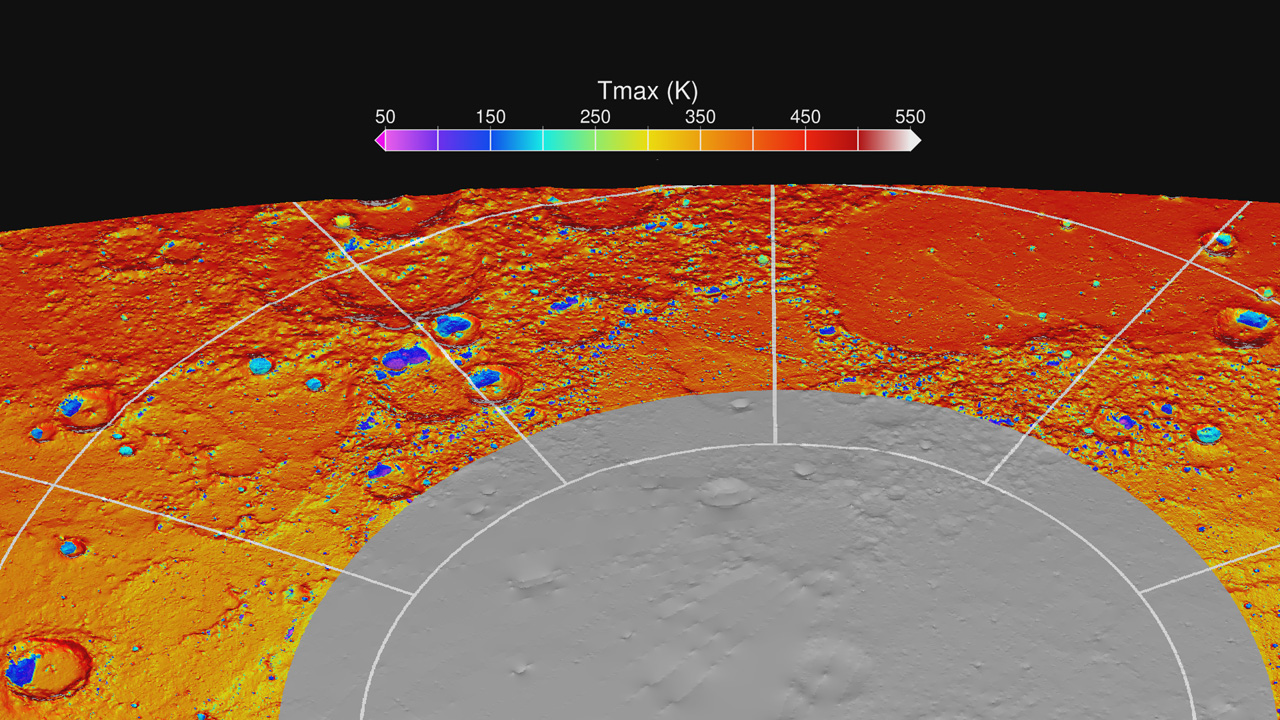

Maximum Surface Temperature near the North Pole

Map of the maximum surface temperature reached over a two-year period over the north polar region of Mercury. This detailed thermal map of Mercury, and others that display additional thermal parameters, are the first to have been calculated from measurements of Mercury’s topography by the MESSENGER MLA instrument. Mercury displays the most extreme range of surface temperatures of any body in the Solar System. Regions that receive direct sunlight at the equator reach maximum temperatures of 700 K (800° F), whereas regions in permanent shadow in high-latitude craters can drop below 50 K (-370° F). In this view from above Mercury’s north pole, there are numerous craters with poleward-facing slopes on which the annual maximum temperature is less than 100 K (-280° F). At these temperatures, water ice is thermally stable over billion-year timescales.

Instrument: Mercury Laser Altimeter (MLA)

The MESSENGER spacecraft is the first ever to orbit the planet Mercury, and the spacecraft’s seven scientific instruments and radio science investigation are unraveling the history and evolution of the Solar System’s innermost planet. Visit the Why Mercury? section of this website to learn more about the key science questions that the MESSENGER mission is addressing. During the one-year primary mission, MDIS acquired 88,746 images and extensive other data sets. MESSENGER is now in a year-long extended mission, during which plans call for the acquisition of more than 80,000 additional images to support MESSENGER’s science goals.

For information regarding the use of images, see the MESSENGER image use policy.

Credit: NASA/Johns Hopkins University Applied Physics Laboratory/Carnegie Institution of Washington